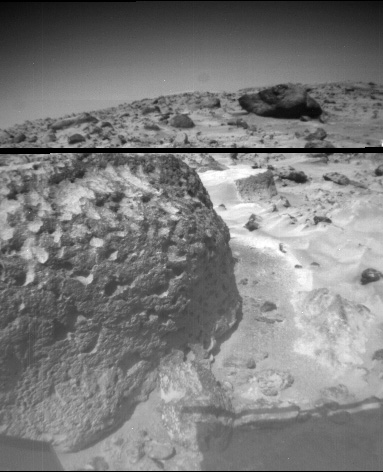

Pits and Flutes on “Stimpy”

The rock “Stimpy” is seen in this close-up image taken by the Sojourner rover’s left front camera on Sol 70 (September 13). Detailed texture on the rock, such as pits and flutes, are clearly visible.

Mars Pathfinder is the second in NASA’s Discovery program of low-cost spacecraft with highly focused science goals. The Jet Propulsion Laboratory, Pasadena, CA, developed and manages the Mars Pathfinder mission for NASA’s Office of Space Science, Washington, D.C. JPL is a division of the California Institute of Technology (Caltech).

Photojournal note: Sojourner spent 83 days of a planned seven-day mission exploring the Martian terrain, acquiring images, and taking chemical, atmospheric and other measurements. The final data transmission received from Pathfinder was at 10:23 UTC on September 27, 1997. Although mission managers tried to restore full communications during the following five months, the successful mission was terminated on March 10, 1998.

Credit: NASA/JPL